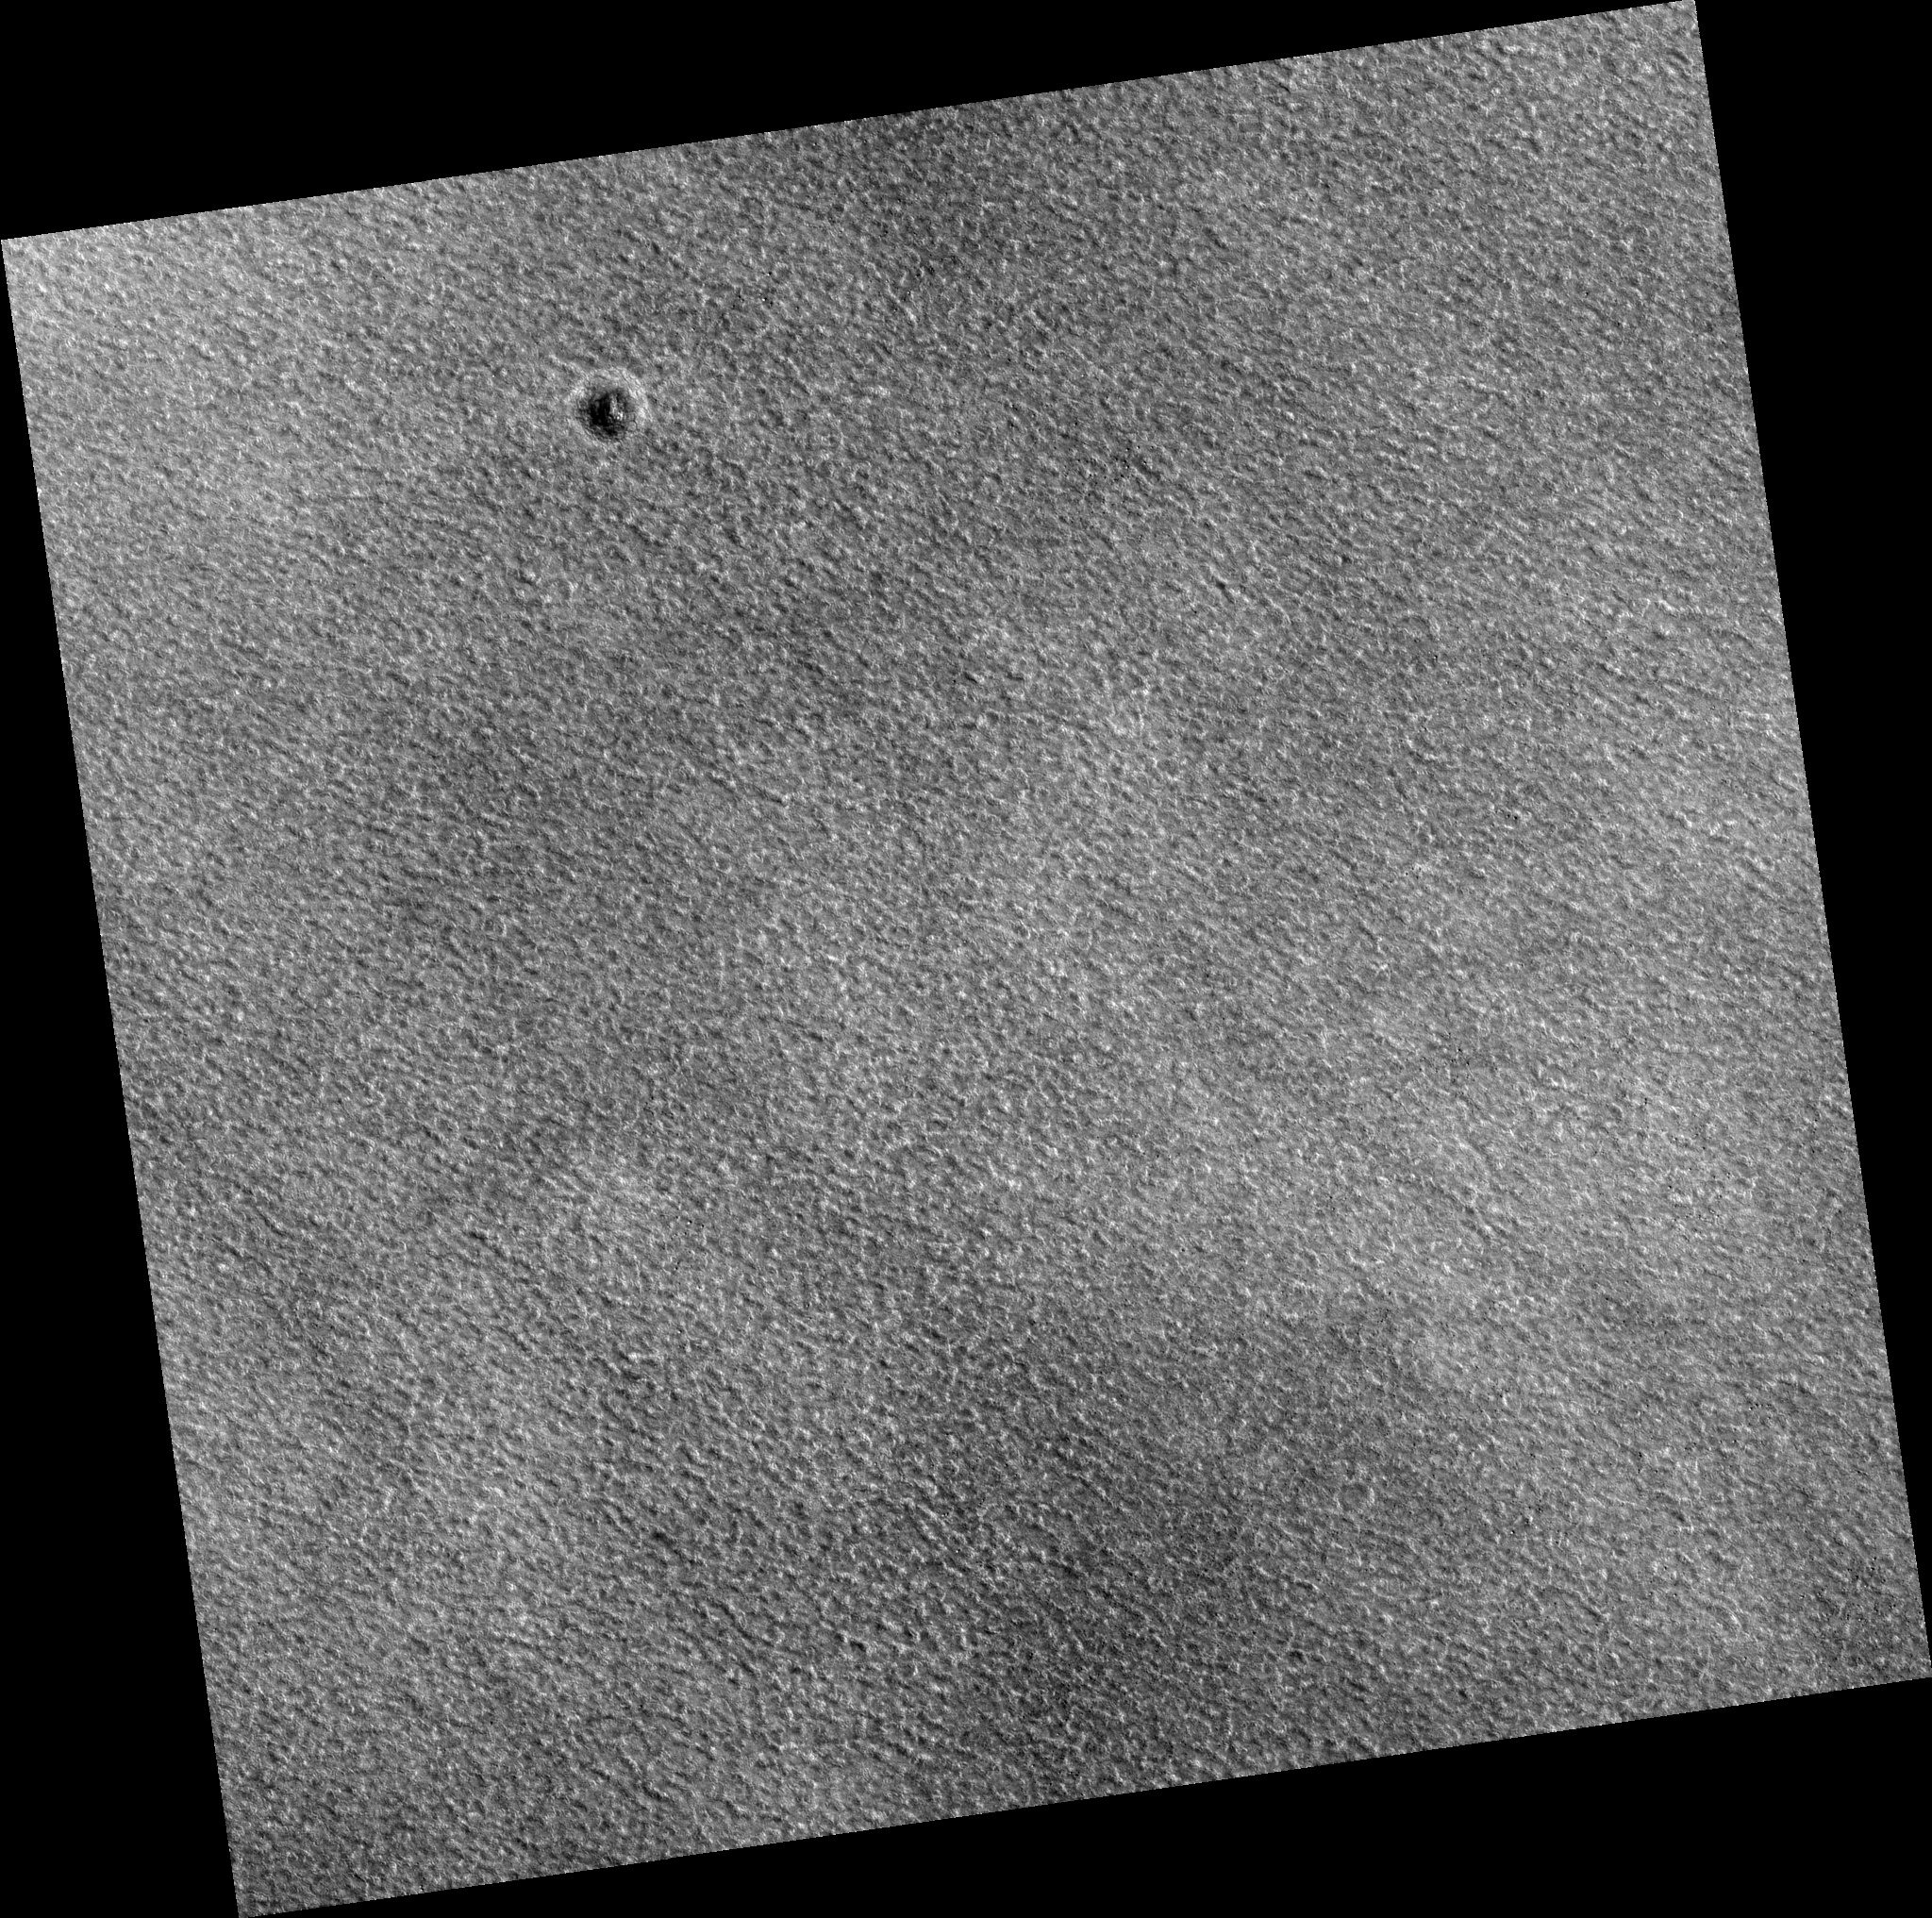

Northern Plains

Image PSP_001415_2470 was taken by the High Resolution Imaging Science Experiment (HiRISE) camera onboard the Mars Reconnaissance Orbiter spacecraft on November 14, 2006. The complete image is centered at 66.7 degrees latitude, 317.3 degrees East longitude. The range to the target site was 312.8 km (195.5 miles). At this distance the image scale is 31.3 cm/pixel (with 1 x 1 binning) so objects ~94 cm across are resolved. The image shown here has been map-projected to 25 cm/pixel. The image was taken at a local Mars time of 3:07 PM and the scene is illuminated from the west with a solar incidence angle of 58 degrees, thus the sun was about 32 degrees above the horizon. At a solar longitude of 135.4 degrees, the season on Mars is Northern Summer.

NASA’s Jet Propulsion Laboratory, a division of the California Institute of Technology in Pasadena, manages the Mars Reconnaissance Orbiter for NASA’s Science Mission Directorate, Washington. Lockheed Martin Space Systems, Denver, is the prime contractor for the project and built the spacecraft. The High Resolution Imaging Science Experiment is operated by the University of Arizona, Tucson, and the instrument was built by Ball Aerospace and Technology Corp., Boulder, Colo.

Credit: NASA/JPL/Univ. of Arizona